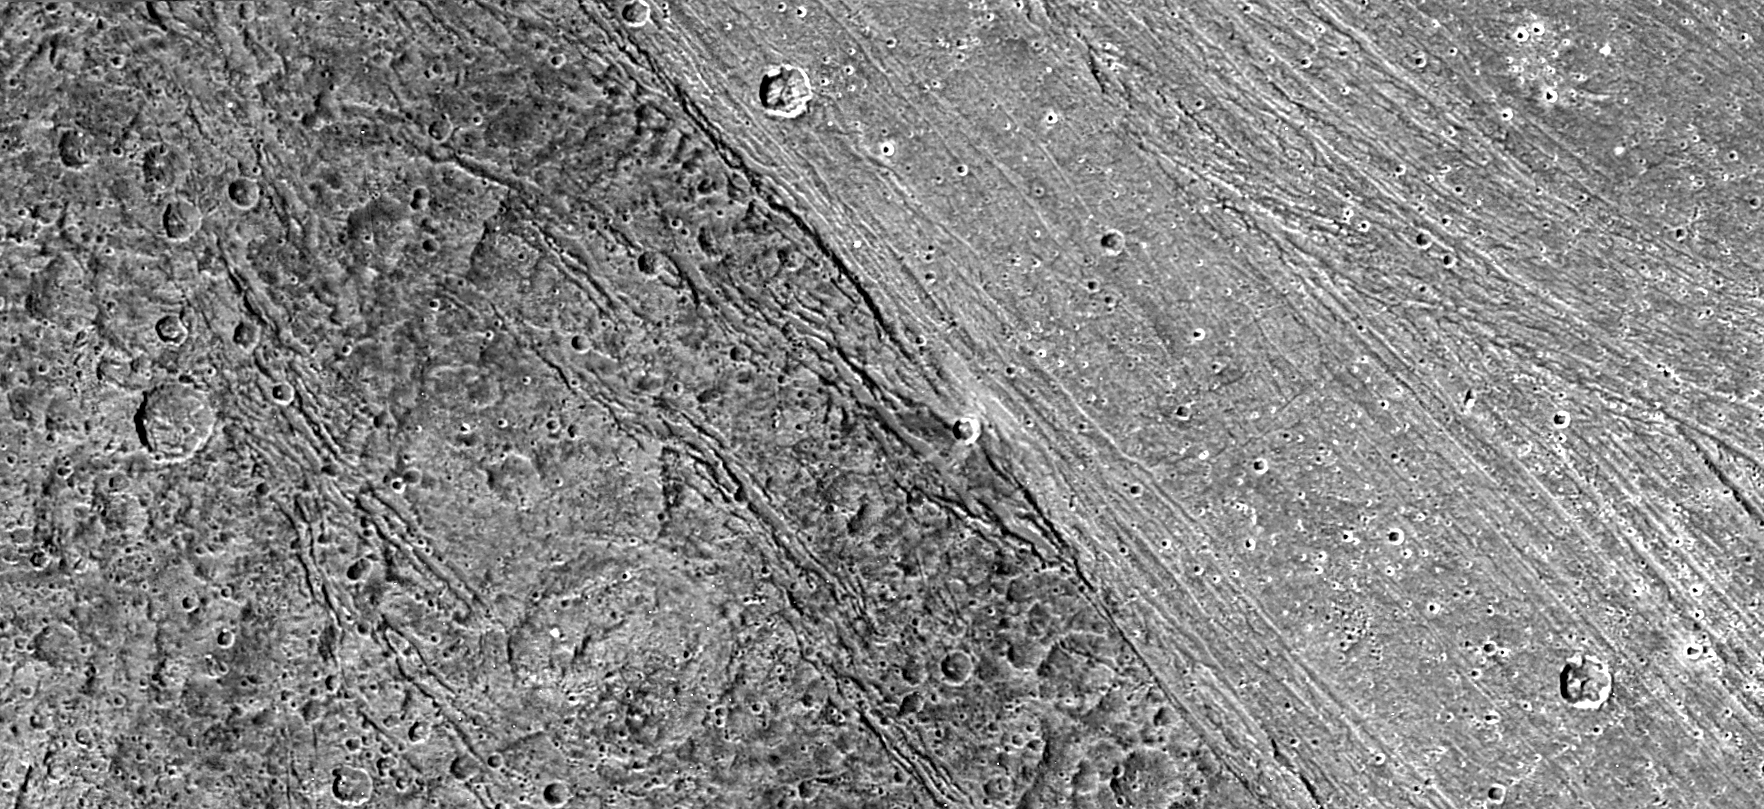

Bright-Dark Terrain Boundary, Ganymede

The ancient, dark terrain of Nicholson Regio (left) shows many large impact craters, and zones of fractures oriented generally parallel to the boundary between the dark and bright regions of Jupiter’s moon Ganymede. In contrast, the bright terrain of Harpagia Sulcus (right) is less cratered and relatively smooth.

The nature of the boundary between ancient, dark terrain and younger, bright terrain, the two principal terrain types on Ganymede, was explored by NASA’s Galileo spacecraft on May 20, 2000. Subtle parallel ridges and grooves show that Harpagia Sulcus’s land has been smoothed out over the years by tectonic processes.

North is to the top of the picture. The Sun illuminates the surface from the left. The image, centered at ?14 degrees latitude and 319 degrees longitude, covers an area approximately 213 by 97 kilometers (132 by 60 miles.) The resolution is 121 meters (about 250 feet) per picture element. The images were taken on May 20, 2000, at a range of 11,800 kilometers (about 7,300 miles).

The Jet Propulsion Laboratory, Pasadena, Calif., manages the Galileo mission for NASA’s Office of Space Science, Washington, D.C. JPL is a division of the California Institute of Technology in Pasadena.

This image and other images and data received from Galileo are posted on the Galileo mission home page at http://www.jpl.nasa.gov/galileo. Background information and educational context for the images can be found at http://www.jpl.nasa.gov/galileo/sepo

This image was produced by DLR (German Aerospace Center), Berlin,http://solarsystem.dlr.de/.

Credit: NASA/JPL/DLR